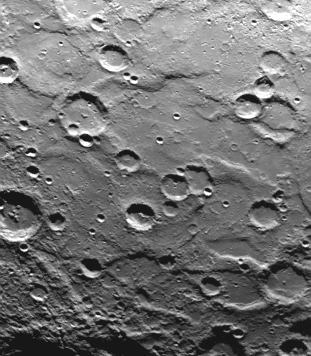

South Pole – Ridges, Scarps, Craters

A cratered area near Mercury’s South Pole was photographed by Mariner 10 during its second flyby of the planet of September 21, 1974 (the spacecraft made its first encounter with Mercury on March 19, 1974). The plains between the craters are traversed by ridges and scarps. At lower right, the lineated and cratered terrain is part of the ejecta blasted from a large impact crater out of view of Mariner 10’s TV cameras. The picture (FDS 166687) was taken from a range of 54,500 kilometers (33,850, miles) and covers an area 460 by 350 kilometers (285 by 217 miles). The day-night terminator is at right. North is at the top.

The Mariner 10 mission, managed by the Jet Propulsion Laboratory for NASA’s Office of Space Science, explored Venus in February 1974 on the way to three encounters with Mercury-in March and September 1974 and in March 1975. The spacecraft took more than 7,000 photos of Mercury, Venus, the Earth and the Moon.

Credit: NASA/JPL/Northwestern University